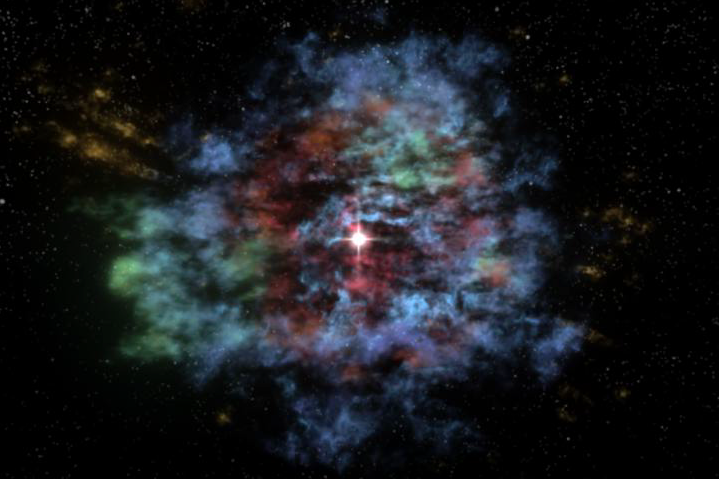

Supernova Remnant in 3-D

For the first time, a multiwavelength three-dimensional reconstruction of a supernova remnant has been created. This stunning visualization of Cassiopeia A, or Cas A, the result of an explosion approximately 330 years ago, uses data from several telescopes: X-ray data from NASA’s Chandra X-ray Observatory, infrared data from NASA’s Spitzer Space Telescope and optical data from the National Optical Astronomy Observatory 4-meter telescope at Kitt Peak, Ariz., and the Michigan-Dartmouth-MIT 2.4-meter telescope, also at Kitt Peak. In this visualization, the green region is mostly iron observed in X-rays. The yellow region is a combination of argon and silicon seen in X-rays, optical, and infrared—including jets of silicon—plus outer debris seen in the optical. The red region is cold debris seen in the infrared. Finally, the blue reveals the outer blast wave, most prominently detected in X-rays.

Most of the material shown in this visualization is debris from the explosion that has been heated by a shock moving inwards. The red material interior to the yellow/orange ring has not yet encountered the inward moving shock and so has not yet been heated. These unshocked debris were known to exist because they absorb background radio light, but they were only recently discovered in infrared emission with Spitzer. The blue region is composed of gas surrounding the explosion that was heated when it was struck by the outgoing blast wave, as clearly seen in Chandra images.

To create this visualization, scientists took advantage of both a previously known phenomenon—the Doppler effect—and a new technology that bridges astronomy and medicine. When elements created inside a supernova, such as iron, silicon and argon, are heated they emit light at certain wavelengths. Material moving towards the observer will have shorter wavelengths and material moving away will have longer wavelengths. Since the amount of the wavelength shift is related to the speed of motion, one can determine how fast the debris are moving in either direction. Because Cas A is the result of an explosion, the stellar debris is expanding radially outwards from the explosion center. Using simple geometry, the scientists were able to construct a 3-D model using all of this information. A program called 3-D Slicer—modified for astronomical use by the Astronomical Medicine Project at Harvard University in Cambridge, Mass.—was used to display and manipulate the 3-D model. Commercial software was then used to create the 3-D fly-through.

The blue filaments defining the blast wave were not mapped using the Doppler effect because they emit a different kind of light—synchrotron radiation—that does not emit light at discrete wavelengths, but rather in a broad continuum. The blue filaments are only a representation of the actual filaments observed at the blast wave.

This visualization shows that there are two main components to this supernova remnant: a spherical component in the outer parts of the remnant and a flattened (disk-like) component in the inner region. The spherical component consists of the outer layer of the star that exploded, probably made of helium and carbon. These layers drove a spherical blast waveinto the diffuse gas surrounding the star. The flattened component—that astronomers were unable to map into 3-D prior to these Spitzer observations—consists of the inner layers of the star. It is made from various heavier elements, not all shown in the visualization, such as oxygen, neon, silicon, sulphur, argon and iron.

High-velocity plumes, or jets, of this material are shooting out from the explosion in the plane of the disk-like component mentioned above. Plumes of silicon appear in the northeast and southwest, while those of iron are seen in the southeast and north. These jets were already known and Doppler velocity measurements have been made for these structures, but their orientation and position with respect to the rest of the debris field had never been mapped before now.

This new insight into the structure of Cas A gained from this 3-D visualization is important for astronomers who build models of supernova explosions. Now, they must consider that the outer layers of the star come off spherically, but the inner layers come out more disk-like with high-velocity jets in multiple directions.

Credit: NASA/CXC/JPL-Caltech/MIT